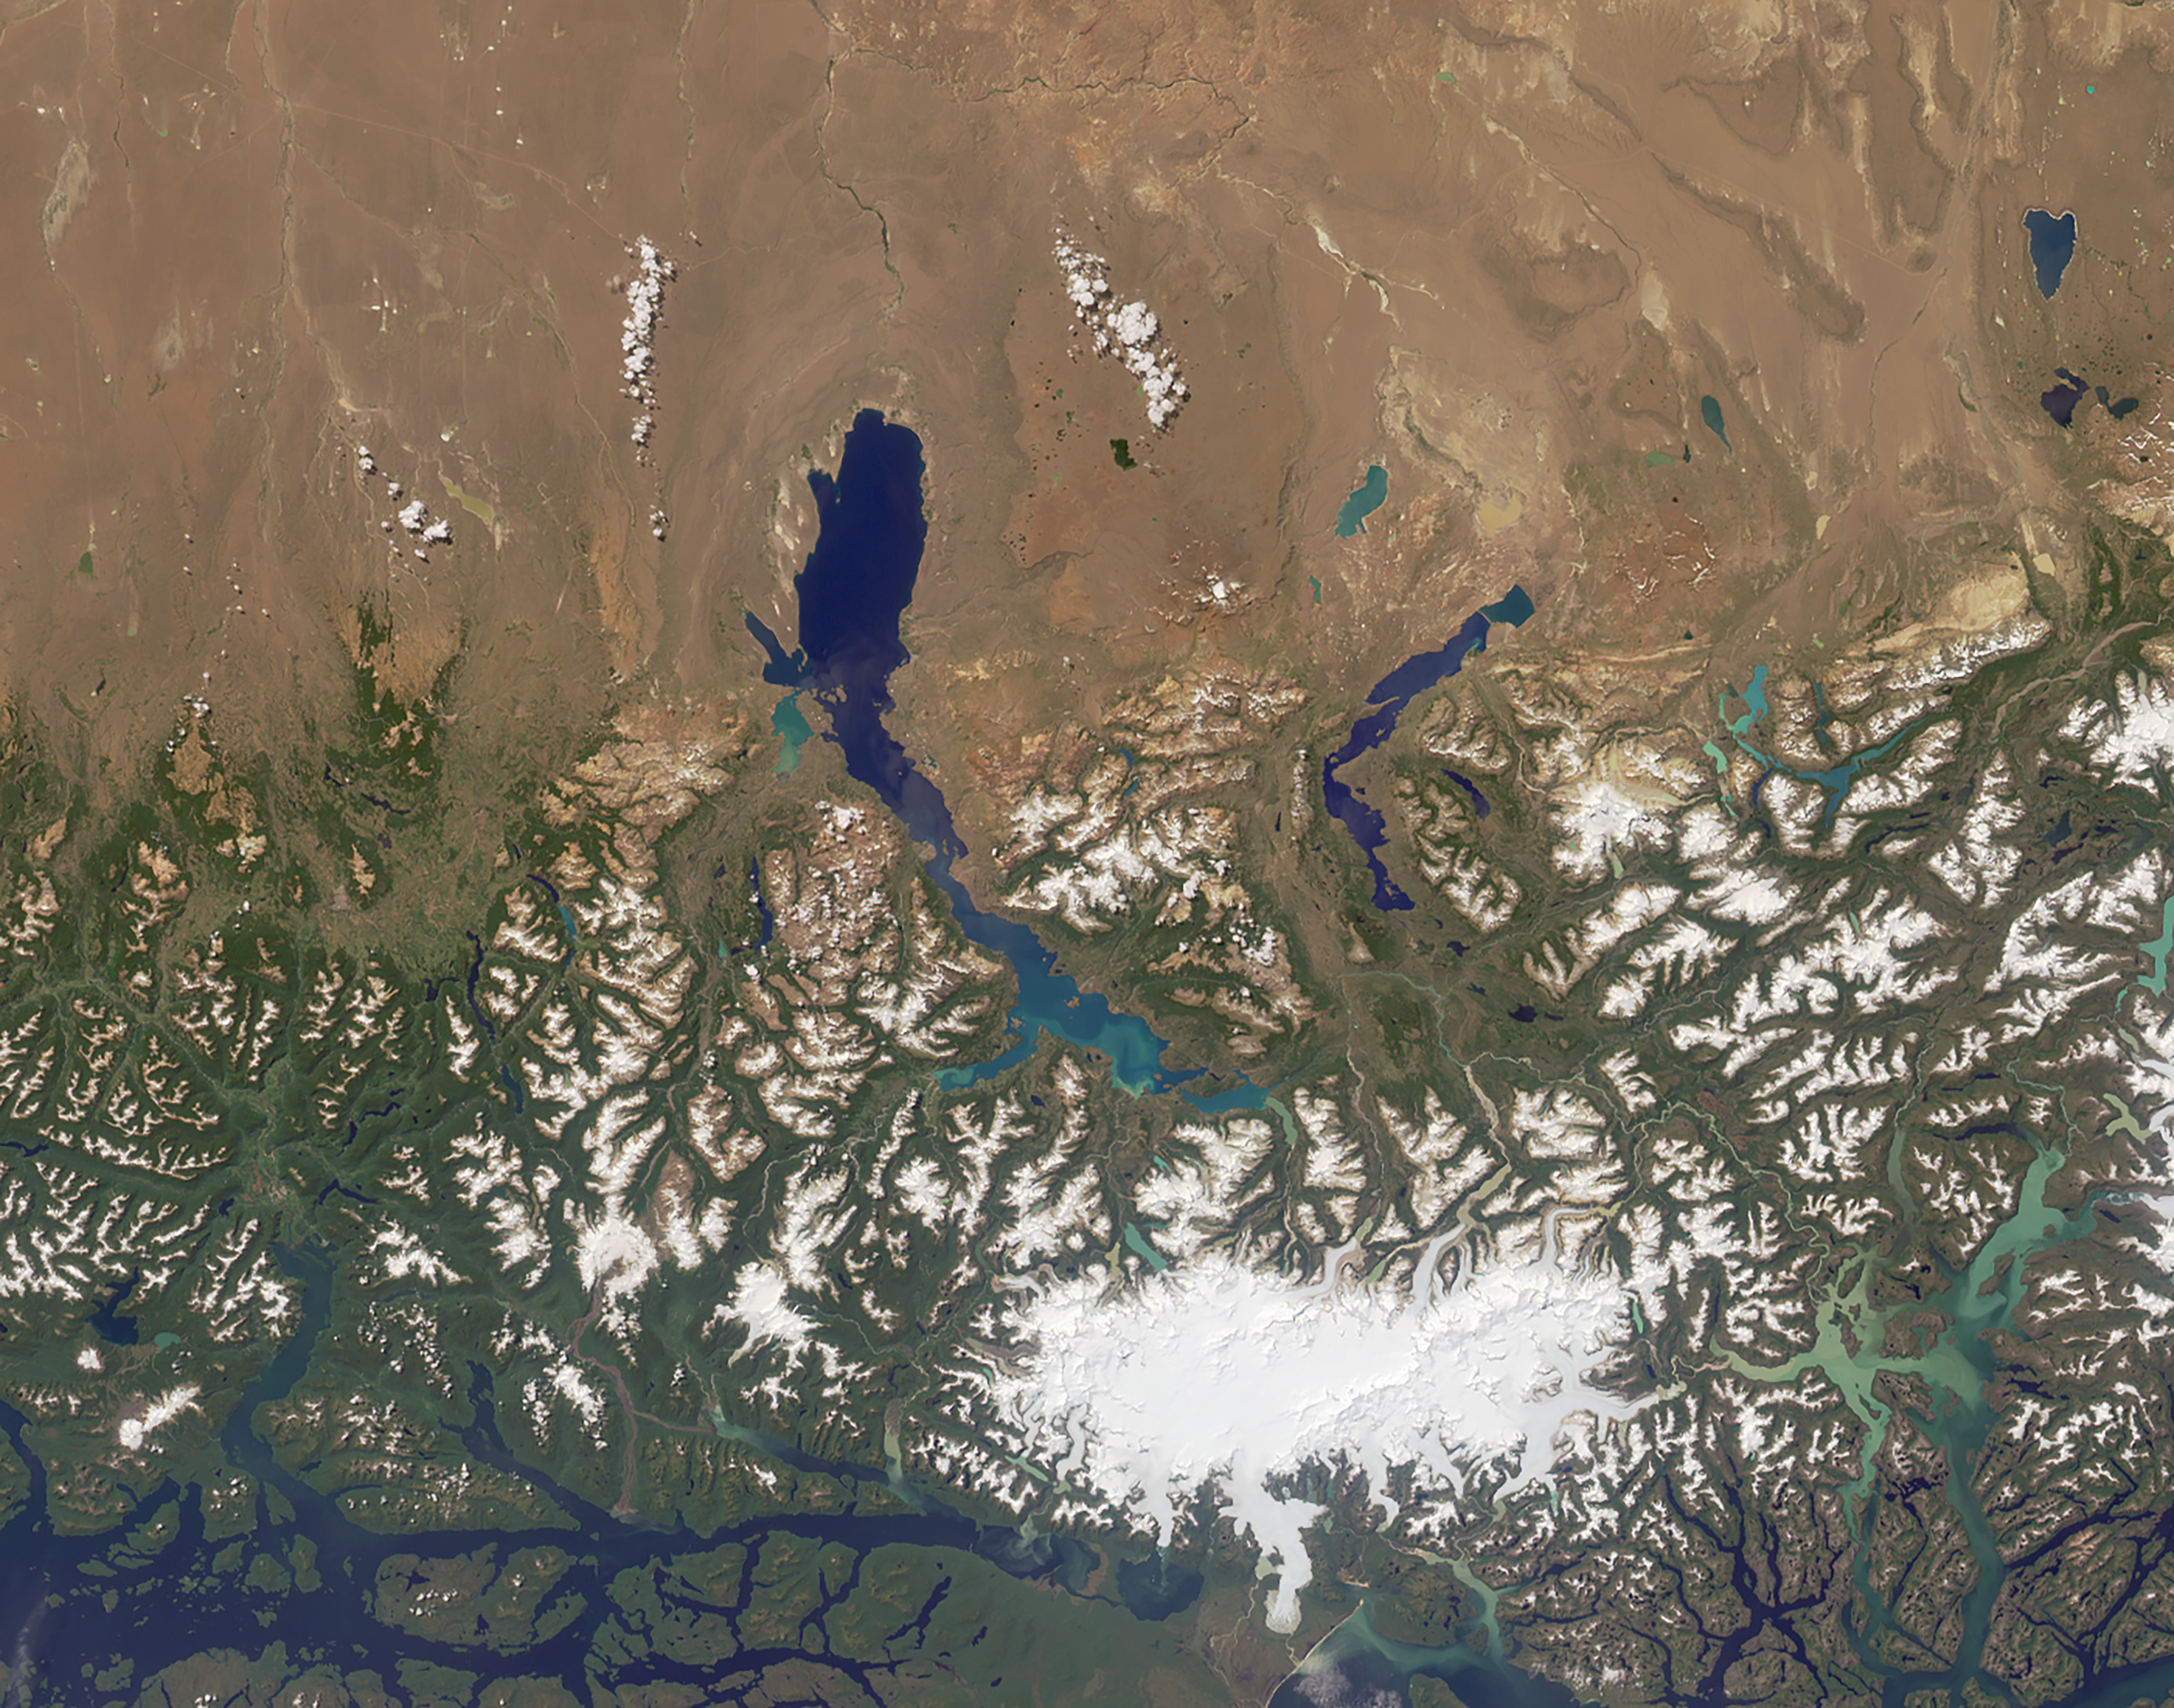

MISR Where on Earth…? MISR Mystery Image Quiz #28

Are you ready for a challenge? Become a geographical detective and solve the latest mystery quiz from NASA’s MISR (Multi-angle Imaging SpectroRadiometer) instrument onboard the Terra satellite. Prize submissions for perfect scores accepted until Wednesday, November 23, at 4:00 p.m. PST. Happy sleuthing!

Take the quiz here http://climate.nasa.gov/quizzes/misr_quiz_28.

MISR was built and is managed by NASA’s Jet Propulsion Laboratory, Pasadena, California, for NASA’s Science Mission Directorate, Washington, D.C. The Terra spacecraft is managed by NASA’s Goddard Space Flight Center, Greenbelt, Maryland. The MISR data were obtained from the NASA Langley Research Center Atmospheric Science Data Center, Hampton, Virginia. JPL is a division of Caltech in Pasadena.

Credit: NASA/GSFC/LaRC/JPL, MISR Team